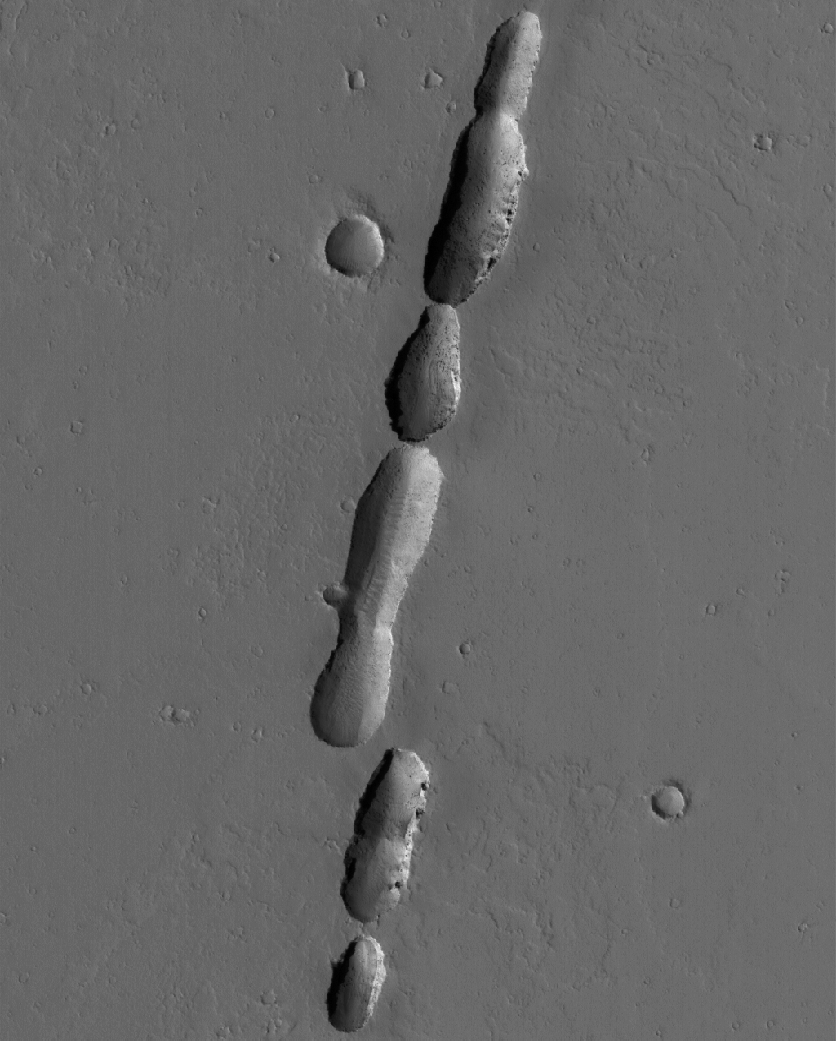

Chain of Pits

8 June 2005
This Mars Global Surveyor (MGS) Mars Orbiter Camera (MOC) image shows a chain of pits associated with dust-covered lava flows in northern Tharsis. The pits formed along a fault; some of the flows may have erupted along this same fault.

Location near: 23.4°N, 110.6°W
Image width: ~3 km (~1.9 mi
Illumination from: lower left
Season: Northern Autumn

Credit: NASA/JPL/Malin Space Science Systems